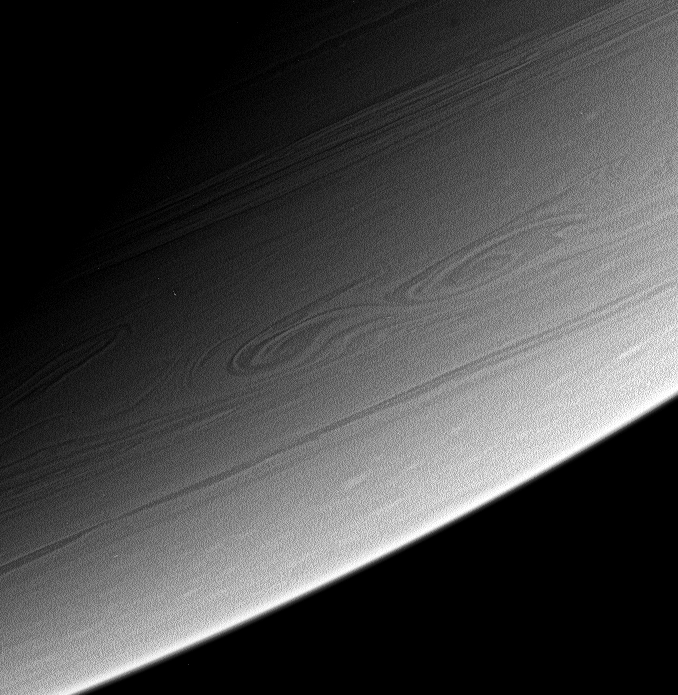

Turbulent Down South

This view of high southern latitudes on Saturn shows very linear clouds at top, usually indicative of stable prevailing winds, and two turbulent, swirling features farther south. It is possible that these features merged some time after this image was taken.

The image was taken with the Cassini spacecraft narrow-angle camera on March 6, 2006, using a filter sensitive to wavelengths of infrared light centered at 750 nanometers. The image was acquired at a distance of approximately 2.8 million kilometers (1.8 million miles) from Saturn. The image scale is 16 kilometers (10 miles) per pixel.

The Cassini-Huygens mission is a cooperative project of NASA, the European Space Agency and the Italian Space Agency. The Jet Propulsion Laboratory, a division of the California Institute of Technology in Pasadena, manages the mission for NASA’s Science Mission Directorate, Washington, D.C. The Cassini orbiter and its two onboard cameras were designed, developed and assembled at JPL. The imaging operations center is based at the Space Science Institute in Boulder, Colo.

Credit: NASA/JPL/Space Science Institute